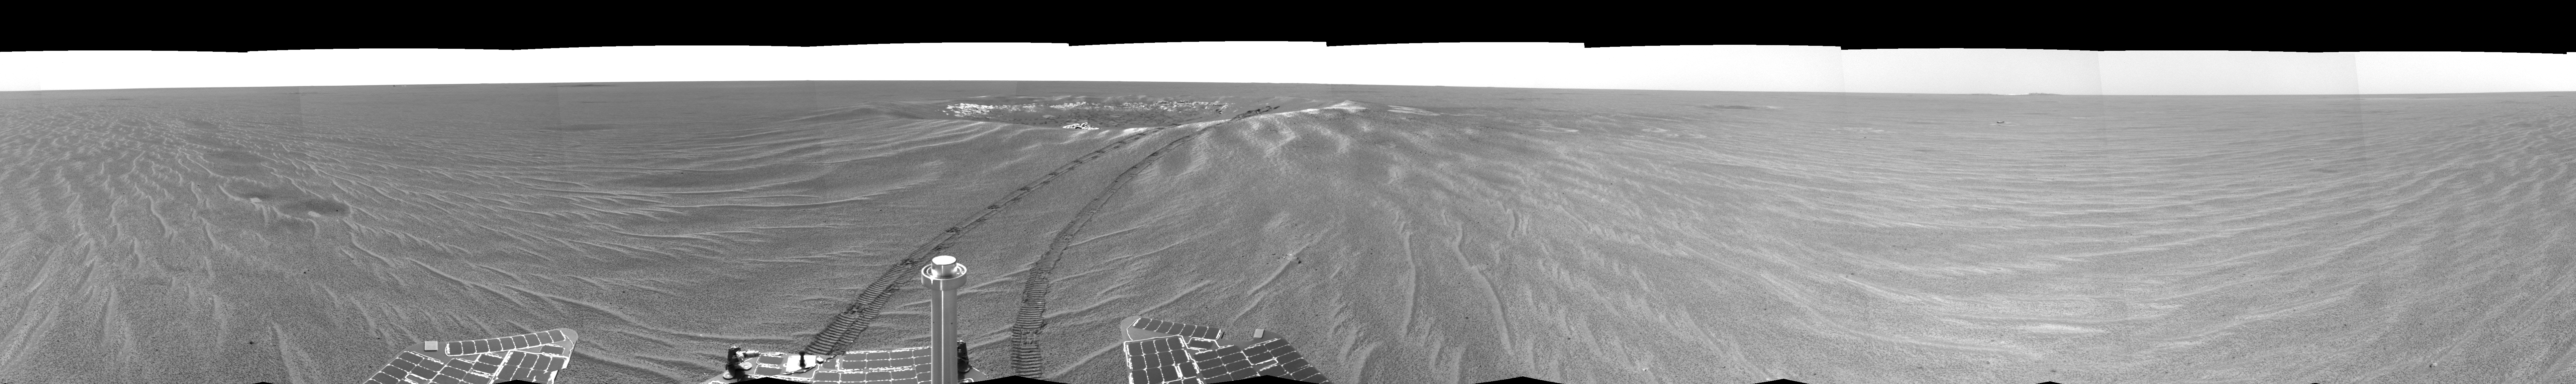

Looking Back at ‘Eagle Crater'(Right-eye)

This is the right-eye version of the first 360-degree view from the Mars Exploration Rover Opportunity’s new position outside “Eagle Crater,” the small crater where the rover landed about two months ago. Scientists are busy analyzing Opportunity’s new view of the plains of Meridiani Planum. The plentiful ripples are a clear indication that wind is the primary geologic process currently in effect on the plains. The rover’s tracks can be seen leading away from Eagle Crater. At the far left are two depressions — each about a meter (about 3.3 feet) across — that feature bright spots in their centers. One possibility is that the bright material is similar in composition to the rocks in Eagle Crater’s outcrop and the surrounding darker material is what’s referred to as “lag deposit,” or erosional remnants, which are much harder and more difficult to wear away. These twin dimples might be revealing pieces of a larger outcrop that lies beneath. The depression closest to Opportunity is whimsically referred to as “Homeplate” and the one behind it as “First Base.” The rover’s panoramic camera is set to take detailed images of the depressions today, on Opportunity’s 58th sol. The backshell and parachute that helped protect the rover and deliver it safely to the surface of Mars are also visible near the horizon, at the left of the image. This image was taken by the rover’s navigation camera.

Credit: NASA/JPL